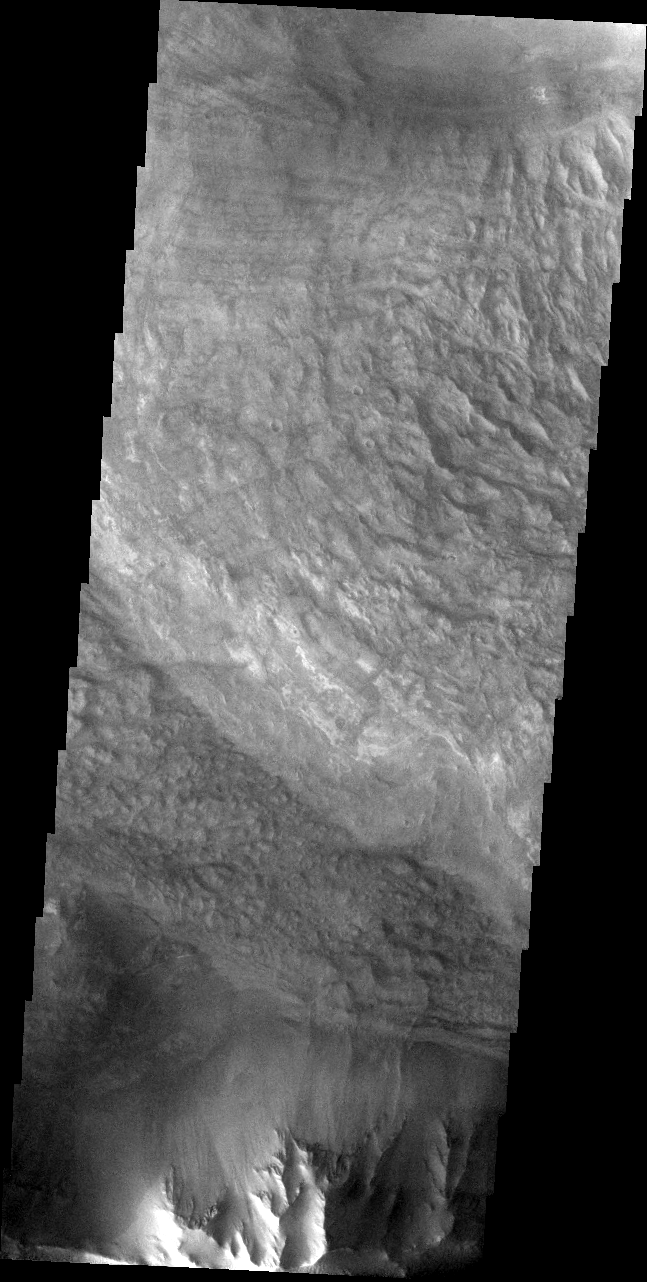

Ius Chasma Debris

The Odyssey spacecraft has taken some great pictures of Valles Marineris, the largest canyon in the solar system. If this canyon were on Earth, it would stretch from New York to Los Angeles. For the next several weeks, the Image of the Day will tour some of the canyons that make up this vast system. We will start with Ius Chasma in the west, and end with Coprates Chasma to the east. For more information on Vallis Marineris, please see http://mars.jpl.nasa.gov/mep/science/vm.html.

This image of Ius Chasma was collected during the southern spring season. Debris from a landslide seems to cover most of the scene.

Image information: VIS instrument. Latitude -7.8, Longitude 280.8 East (79.2 West). 19 meter/pixel resolution.

Note: this THEMIS visual image has not been radiometrically nor geometrically calibrated for this preliminary release. An empirical correction has been performed to remove instrumental effects. A linear shift has been applied in the cross-track and down-track direction to approximate spacecraft and planetary motion. Fully calibrated and geometrically projected images will be released through the Planetary Data System in accordance with Project policies at a later time.

NASA’s Jet Propulsion Laboratory manages the 2001 Mars Odyssey mission for NASA’s Office of Space Science, Washington, D.C. The Thermal Emission Imaging System (THEMIS) was developed by Arizona State University, Tempe, in collaboration with Raytheon Santa Barbara Remote Sensing. The THEMIS investigation is led by Dr. Philip Christensen at Arizona State University. Lockheed Martin Astronautics, Denver, is the prime contractor for the Odyssey project, and developed and built the orbiter. Mission operations are conducted jointly from Lockheed Martin and from JPL, a division of the California Institute of Technology in Pasadena.

Credit: NASA/JPL/Arizona State University